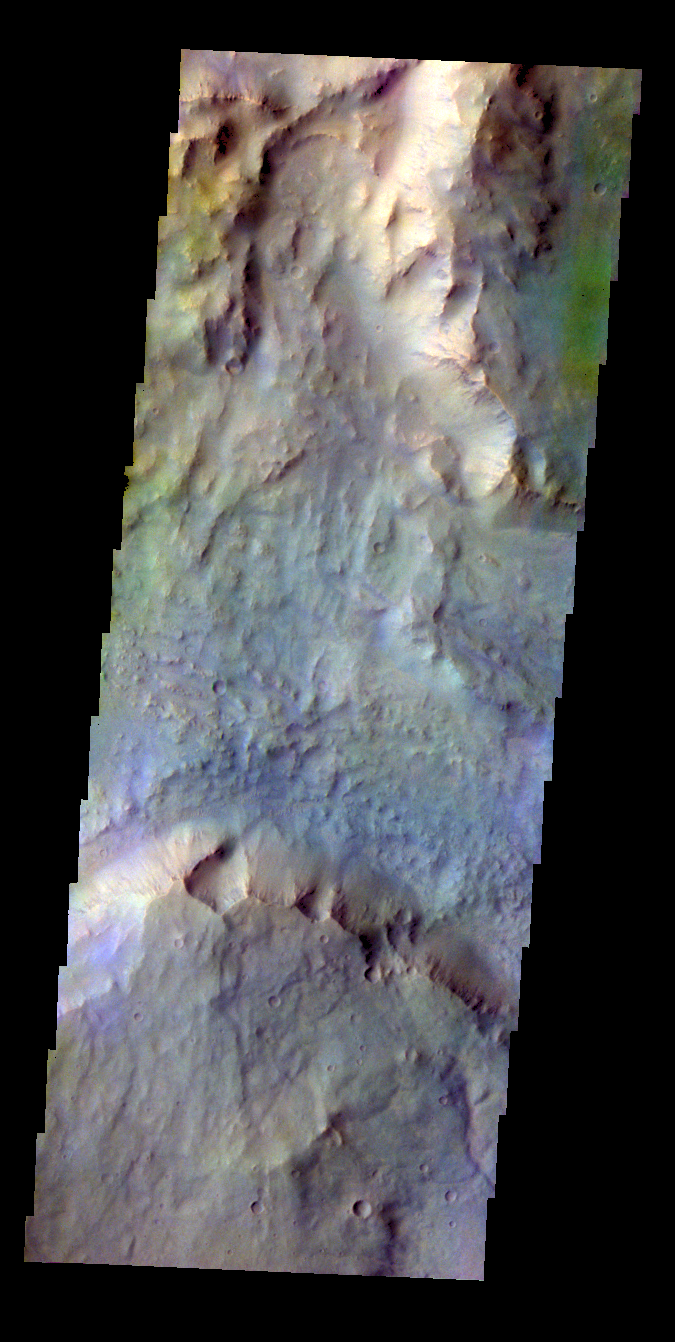

Daga Vallis – False Color

The THEMIS VIS camera contains 5 filters. The data from different filters can be combined in multiple ways to create a false color image. These false color images may reveal subtle variations of the surface not easily identified in a single band image. Today’s false color image shows part of Daga Vallis on Eos Mensa.

Credit: NASA/JPL-Caltech/ASU